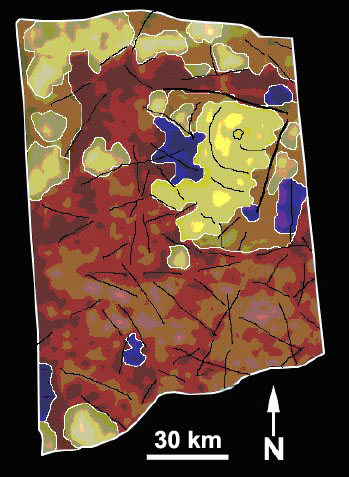

Geologic Map of Titan Volcano

Geologic Map of Titan Volcano

From infrared images that show variations in brightness and texture, a geological map of the circular feature, thought to be a volcano, has been obtained using Cassini’s visual and infrared mapping spectrometer.

This geologic map shows that the circular feature has what appear to be several series of flows, as shown by the black lines. The flows represent episodes of activity on the volcano. A dark central pit, called a caldera, is similar to vents that appear above reservoirs of molten material on Earth’s volcanoes.

The colors on the map represent the brightness of features. Yellow and light green represent bright patches. Blue represents dark patches. Red represents mottled material. The yellow area is where the volcano lies.

These images were taken during Cassini’s Oct. 26, 2004, flyby of Titan.

The Cassini-Huygens mission is a cooperative project of NASA, the European Space Agency and the Italian Space Agency. The Jet Propulsion Laboratory, a division of the California Institute of Technology in Pasadena, manages the mission for NASA’s Science Mission Directorate, Washington, D.C. The Cassini orbiter and its two onboard cameras were designed, developed and assembled at JPL. The visual and infrared mapping spectrometer team is based at the University of Arizona.

Credit: NASA/JPL/University of Arizona